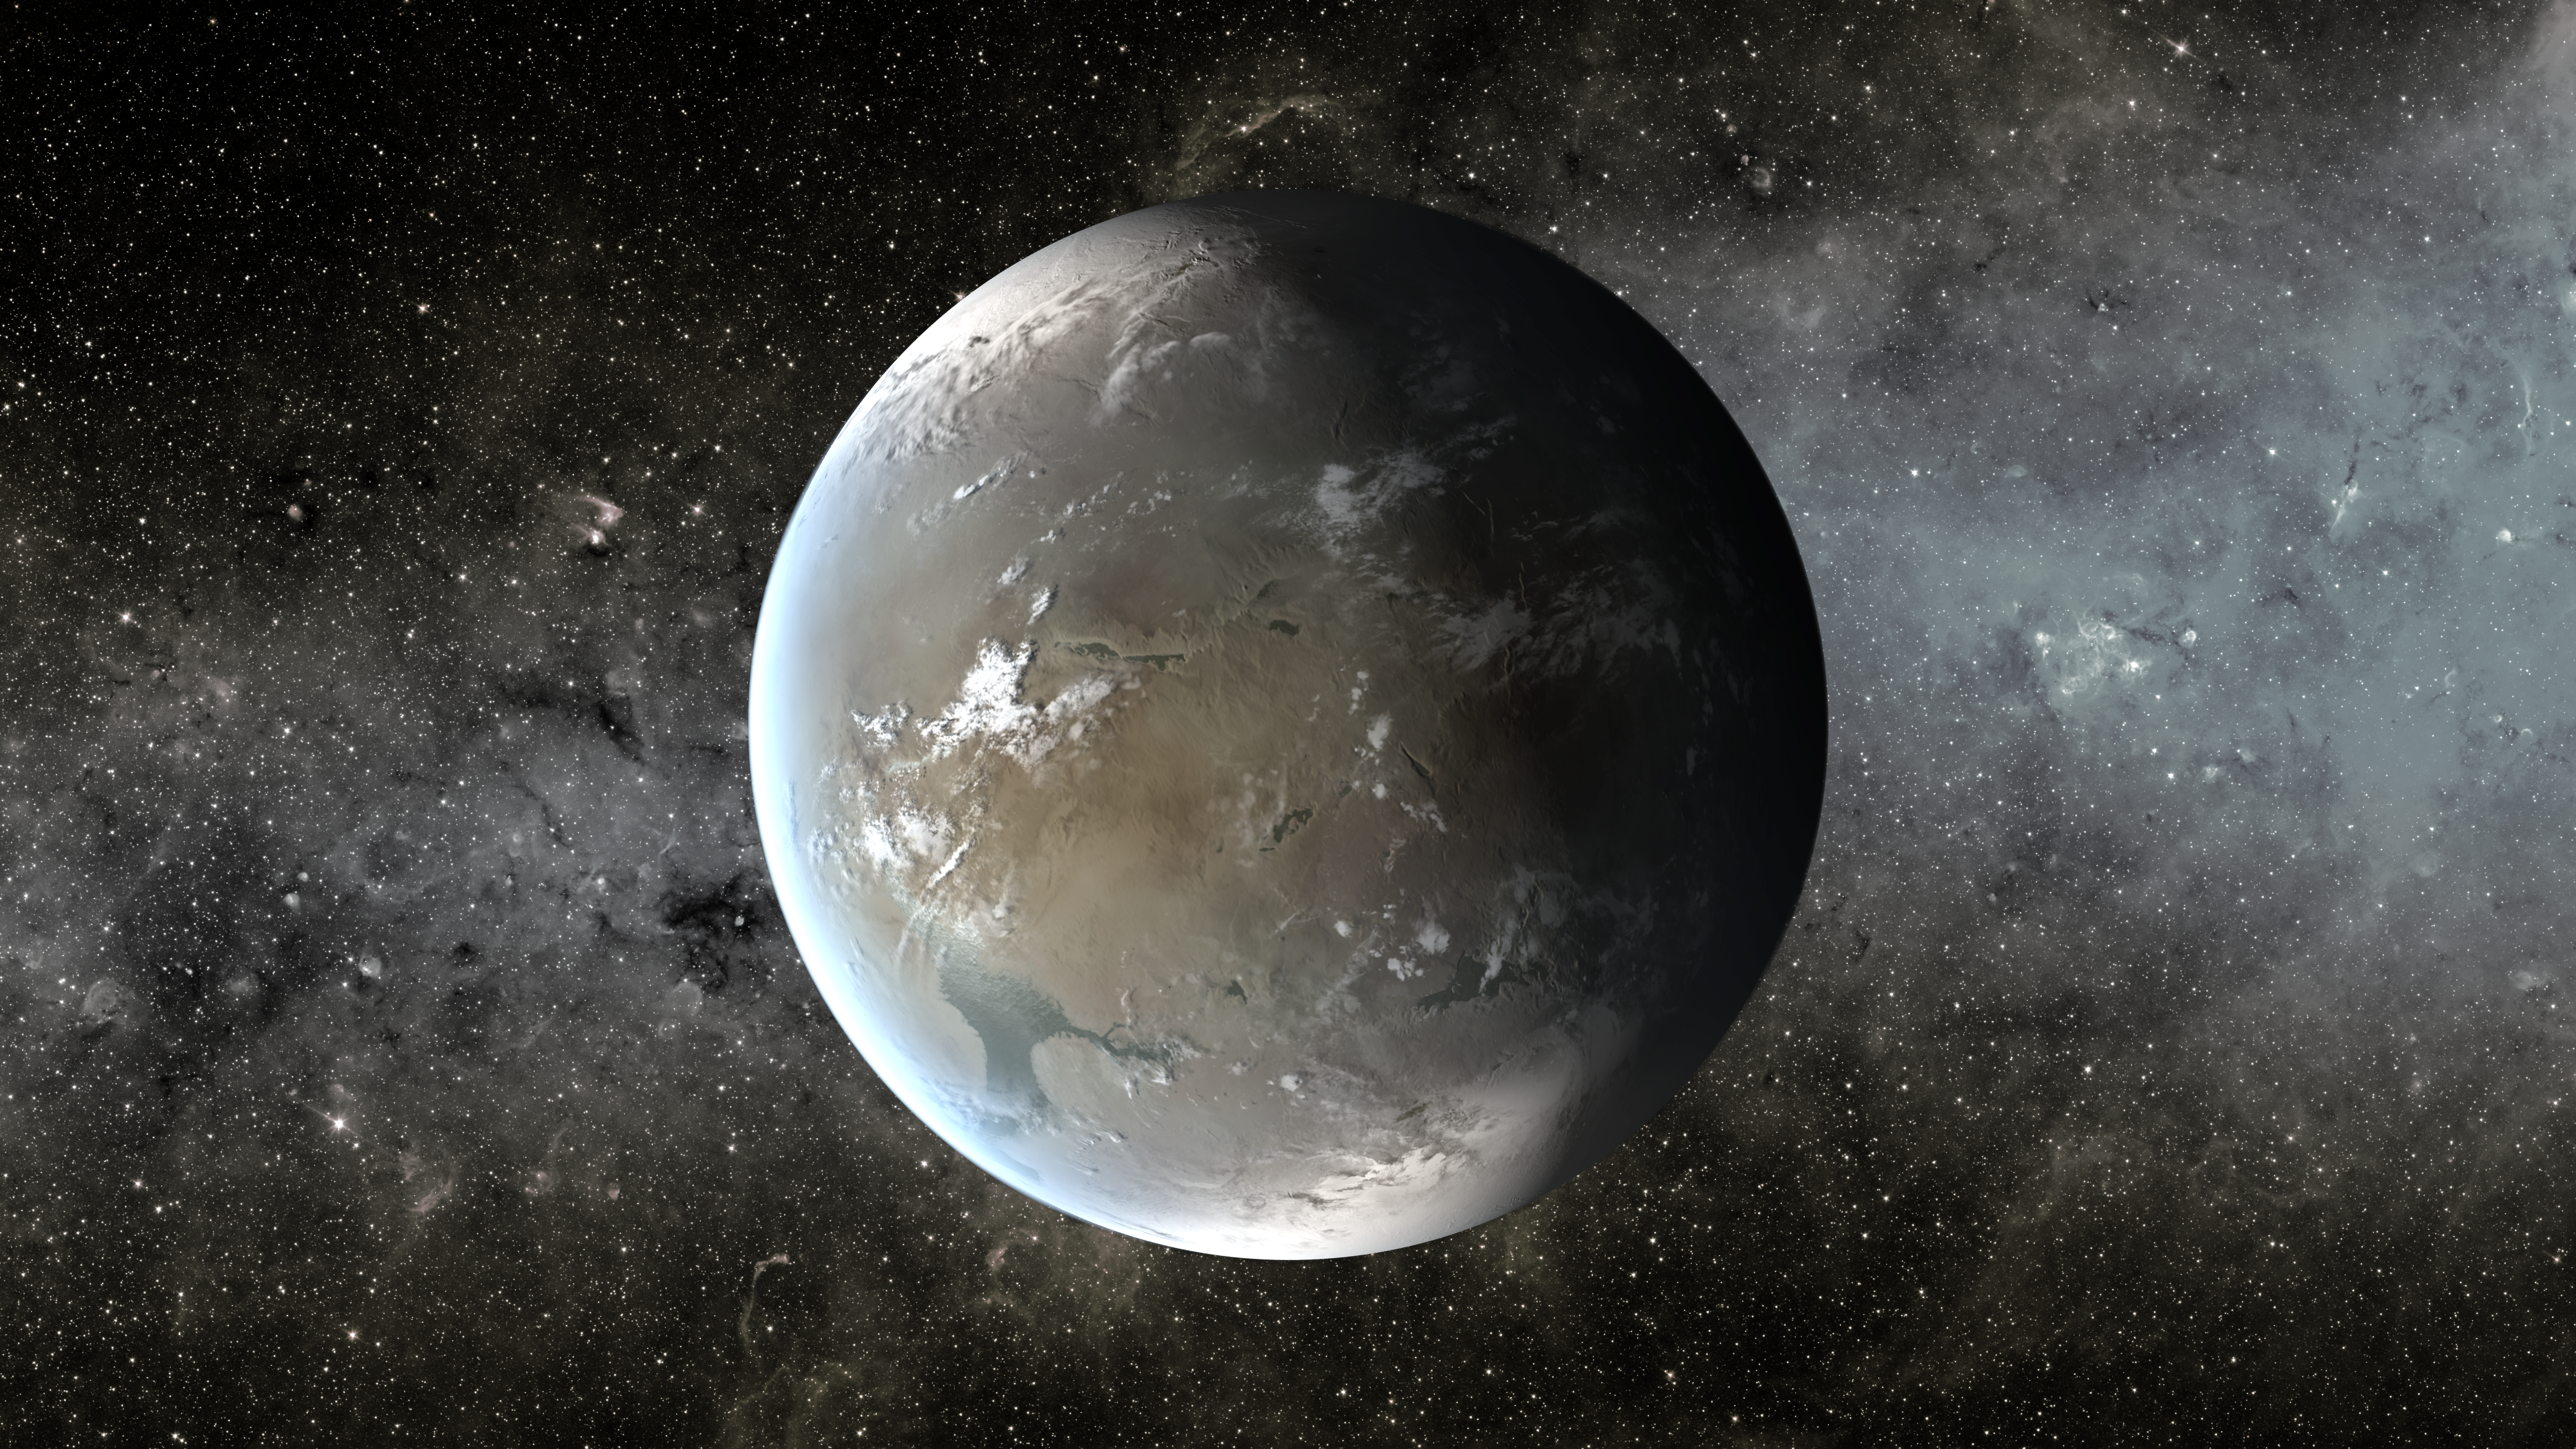

Kepler-62f, a Small Habitable Zone World (Artist Concept)

The artist’s concept depicts Kepler-62f, a super-Earth-size planet in the habitable zone of a star smaller and cooler than the sun, located about 1,200 light-years from Earth in the constellation Lyra.

Kepler-62f orbits it’s host star every 267 days and is roughly 40 percent larger than Earth in size. The size of Kepler-62f is known, but its mass and composition are not. However, based on previous exoplanet discoveries of similar size that are rocky, scientists are able to determine its mass by association.

NASA’s Ames Research Center in Moffett Field, Calif., manages Kepler’s ground system development, mission operations and science data analysis. JPL managed the Kepler mission’s development.

Credit: NASA/Ames/JPL-Caltech